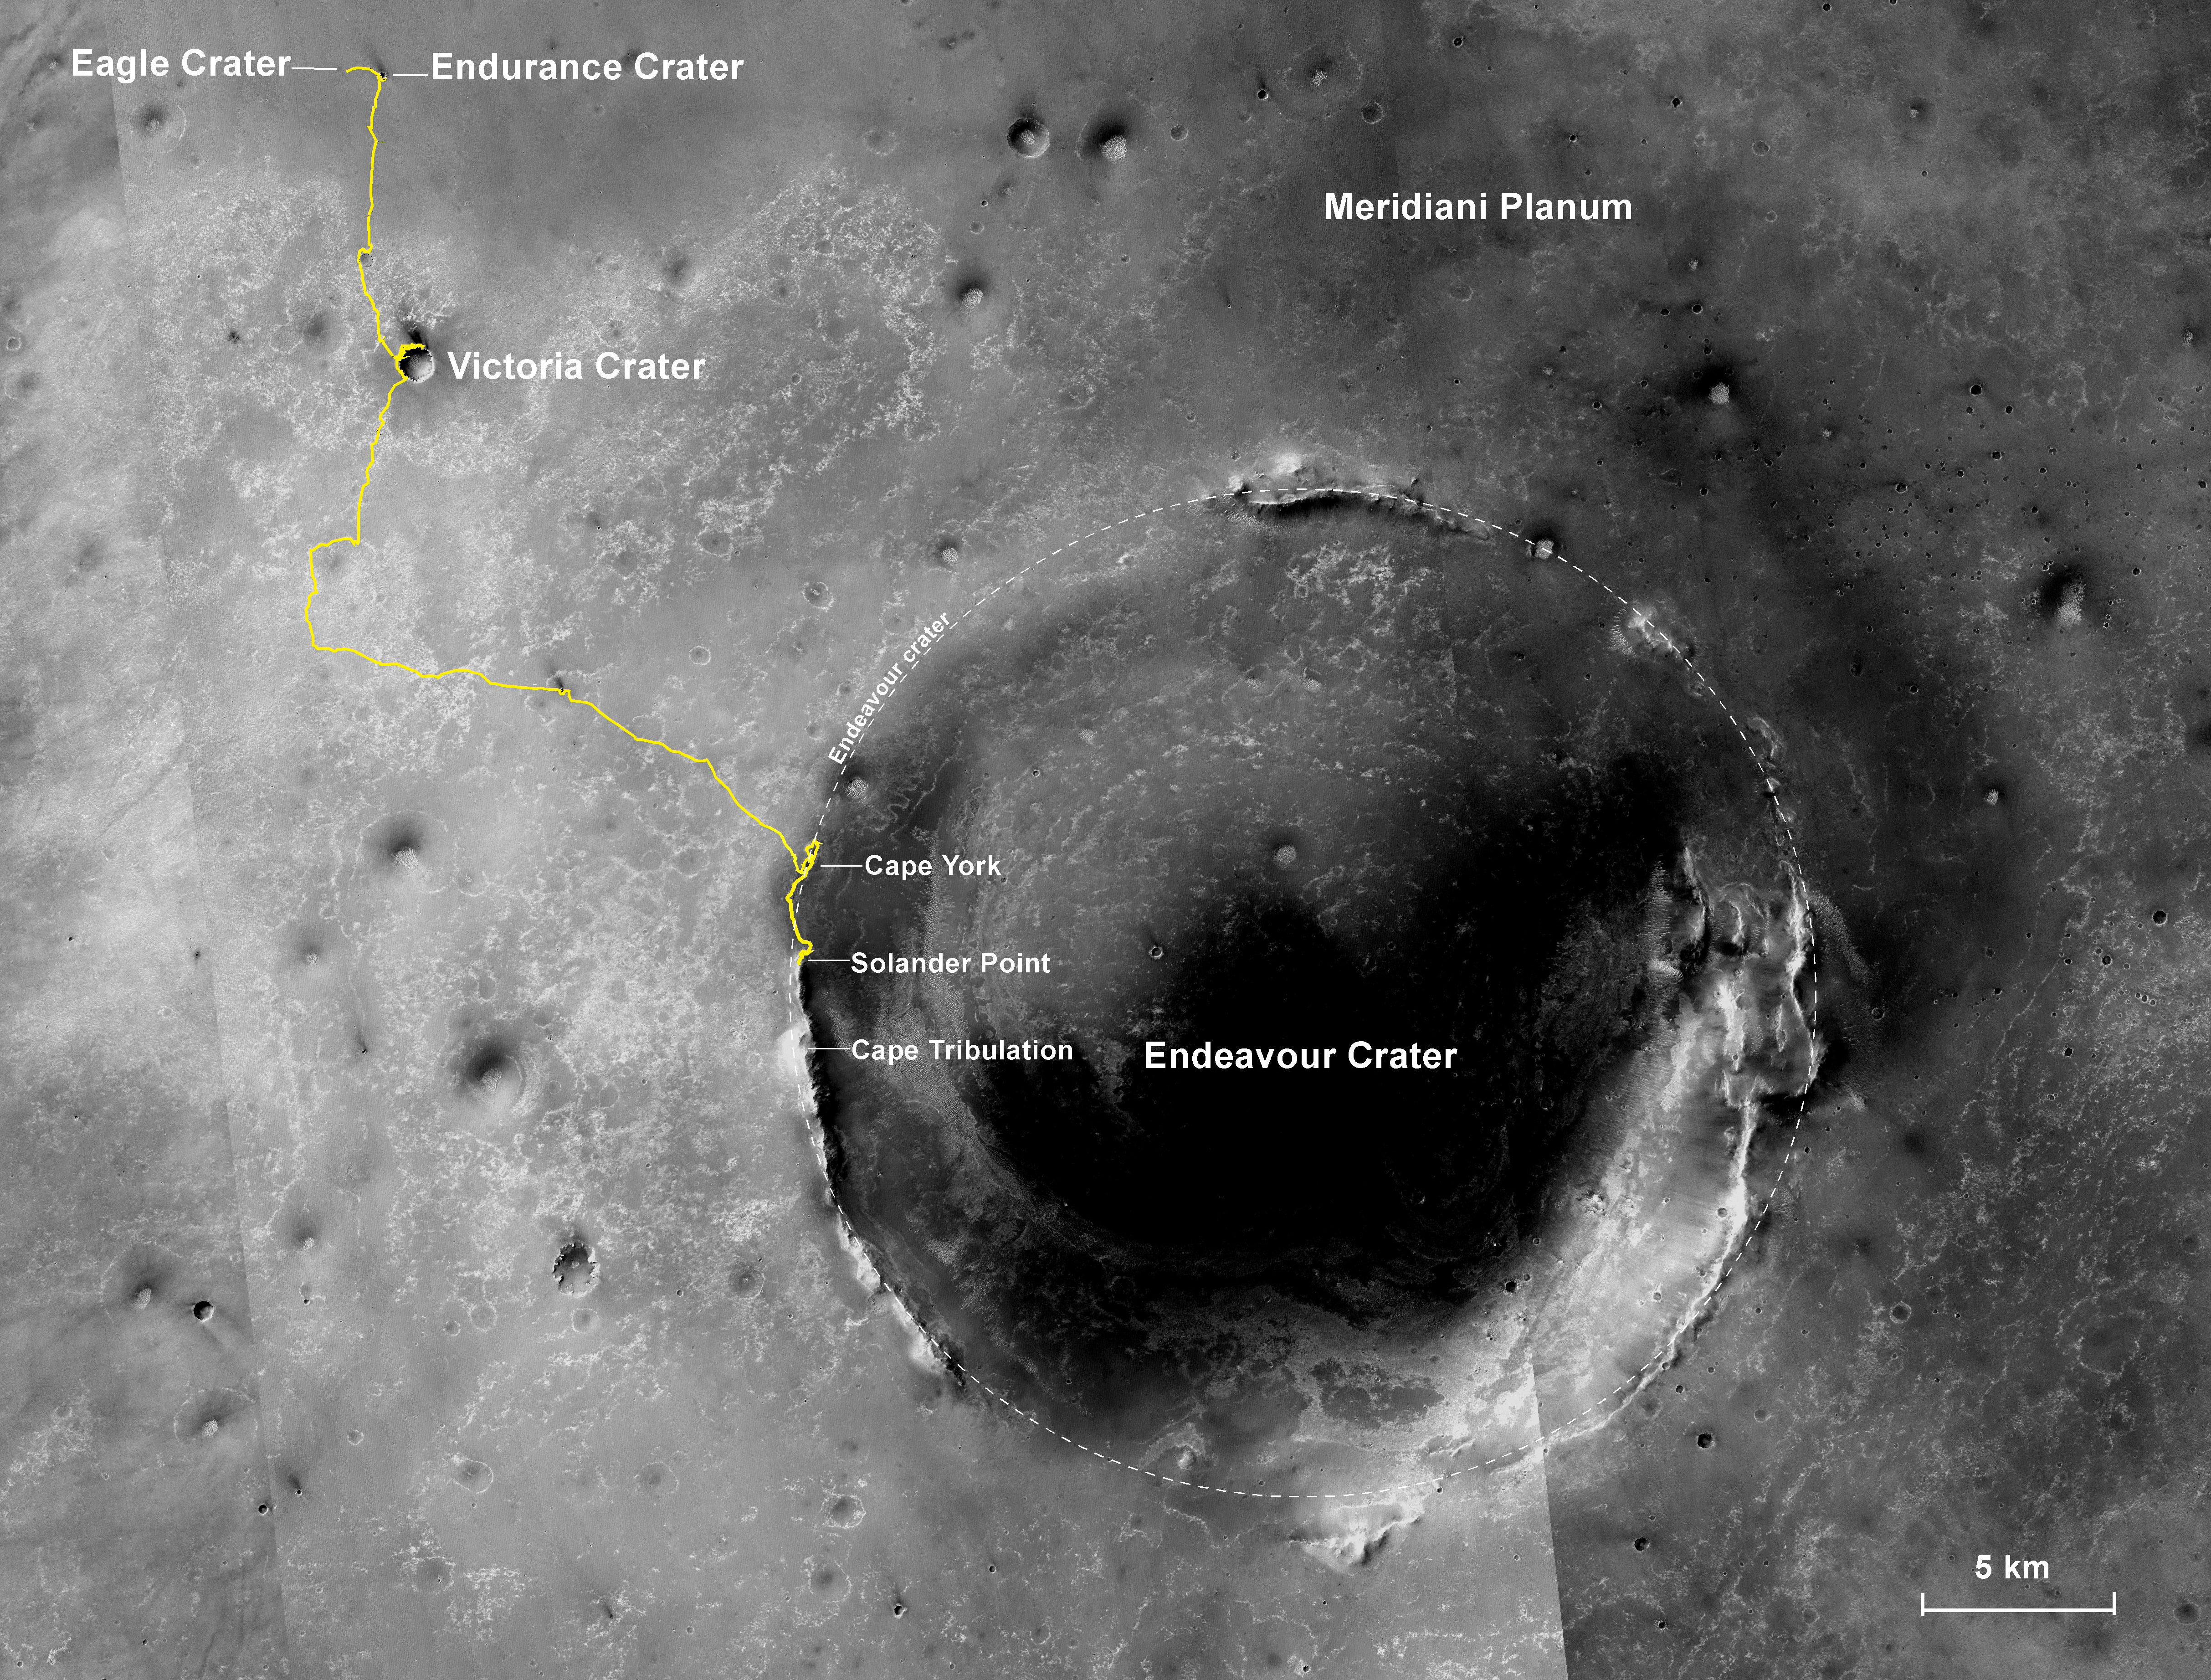

Opportunity’s First Decade of Driving on Mars

NASA’s Mars Exploration Rover Opportunity has been working on Mars since landing inside Eagle Crater on Jan. 25, 2004 (Universal Time; evening of Jan. 24, Pacific Standard Time). The gold line on this image shows Opportunity’s route from the landing site, in upper left, to the area it is investigating on the western rim of Endeavour Crater as of the rover’s 10th anniversary on Mars, in Earth years.

In its first decade of driving on Mars, Opportunity covered a total of 24.07 miles (38.73 kilometers). In early 2014, Opportunity is ascending “Murray Ridge” above “Solander Point” on the rim of Endeavour Crater. A destination ahead, if the rover keeps working, is the “Cape Tribulation” section farther south on Endeavour’s rim.

The features are all within the Meridiani Planum region of equatorial Mars, which was chosen as Opportunity’s landing area because of earlier detection of the mineral hematite from orbit.

The base image for the map is a mosaic of images taken by the Context Camera on NASA’s Mars Reconnaissance Orbiter. The 5-kilometer scale bar is 3.1 miles long, and the diameter of Endeavour Crater is about 14 miles (22 kilometers). North is up.

Opportunity completed its three-month prime mission in April 2004 and has continued operations in bonus extended missions. It has found several types of evidence of ancient environments with abundant liquid water. The Mars Reconnaissance Orbiter reached Mars in 2006, completed its prime mission in 2010, and is also working in an extended mission.

This traverse map was made at the New Mexico Museum of Natural History & Science, Albuquerque. NASA’s Jet Propulsion Laboratory, a division of the California Institute of Technology in Pasadena, manages the Mars Exploration Rover Project and the Mars Reconnaissance Orbiter for the NASA Science Mission Directorate, Washington. Malin Space Science Systems, San Diego, built and operates the orbiter’s Context Camera.

Credit: NASA/JPL-Caltech/MSSS/NMMNHS